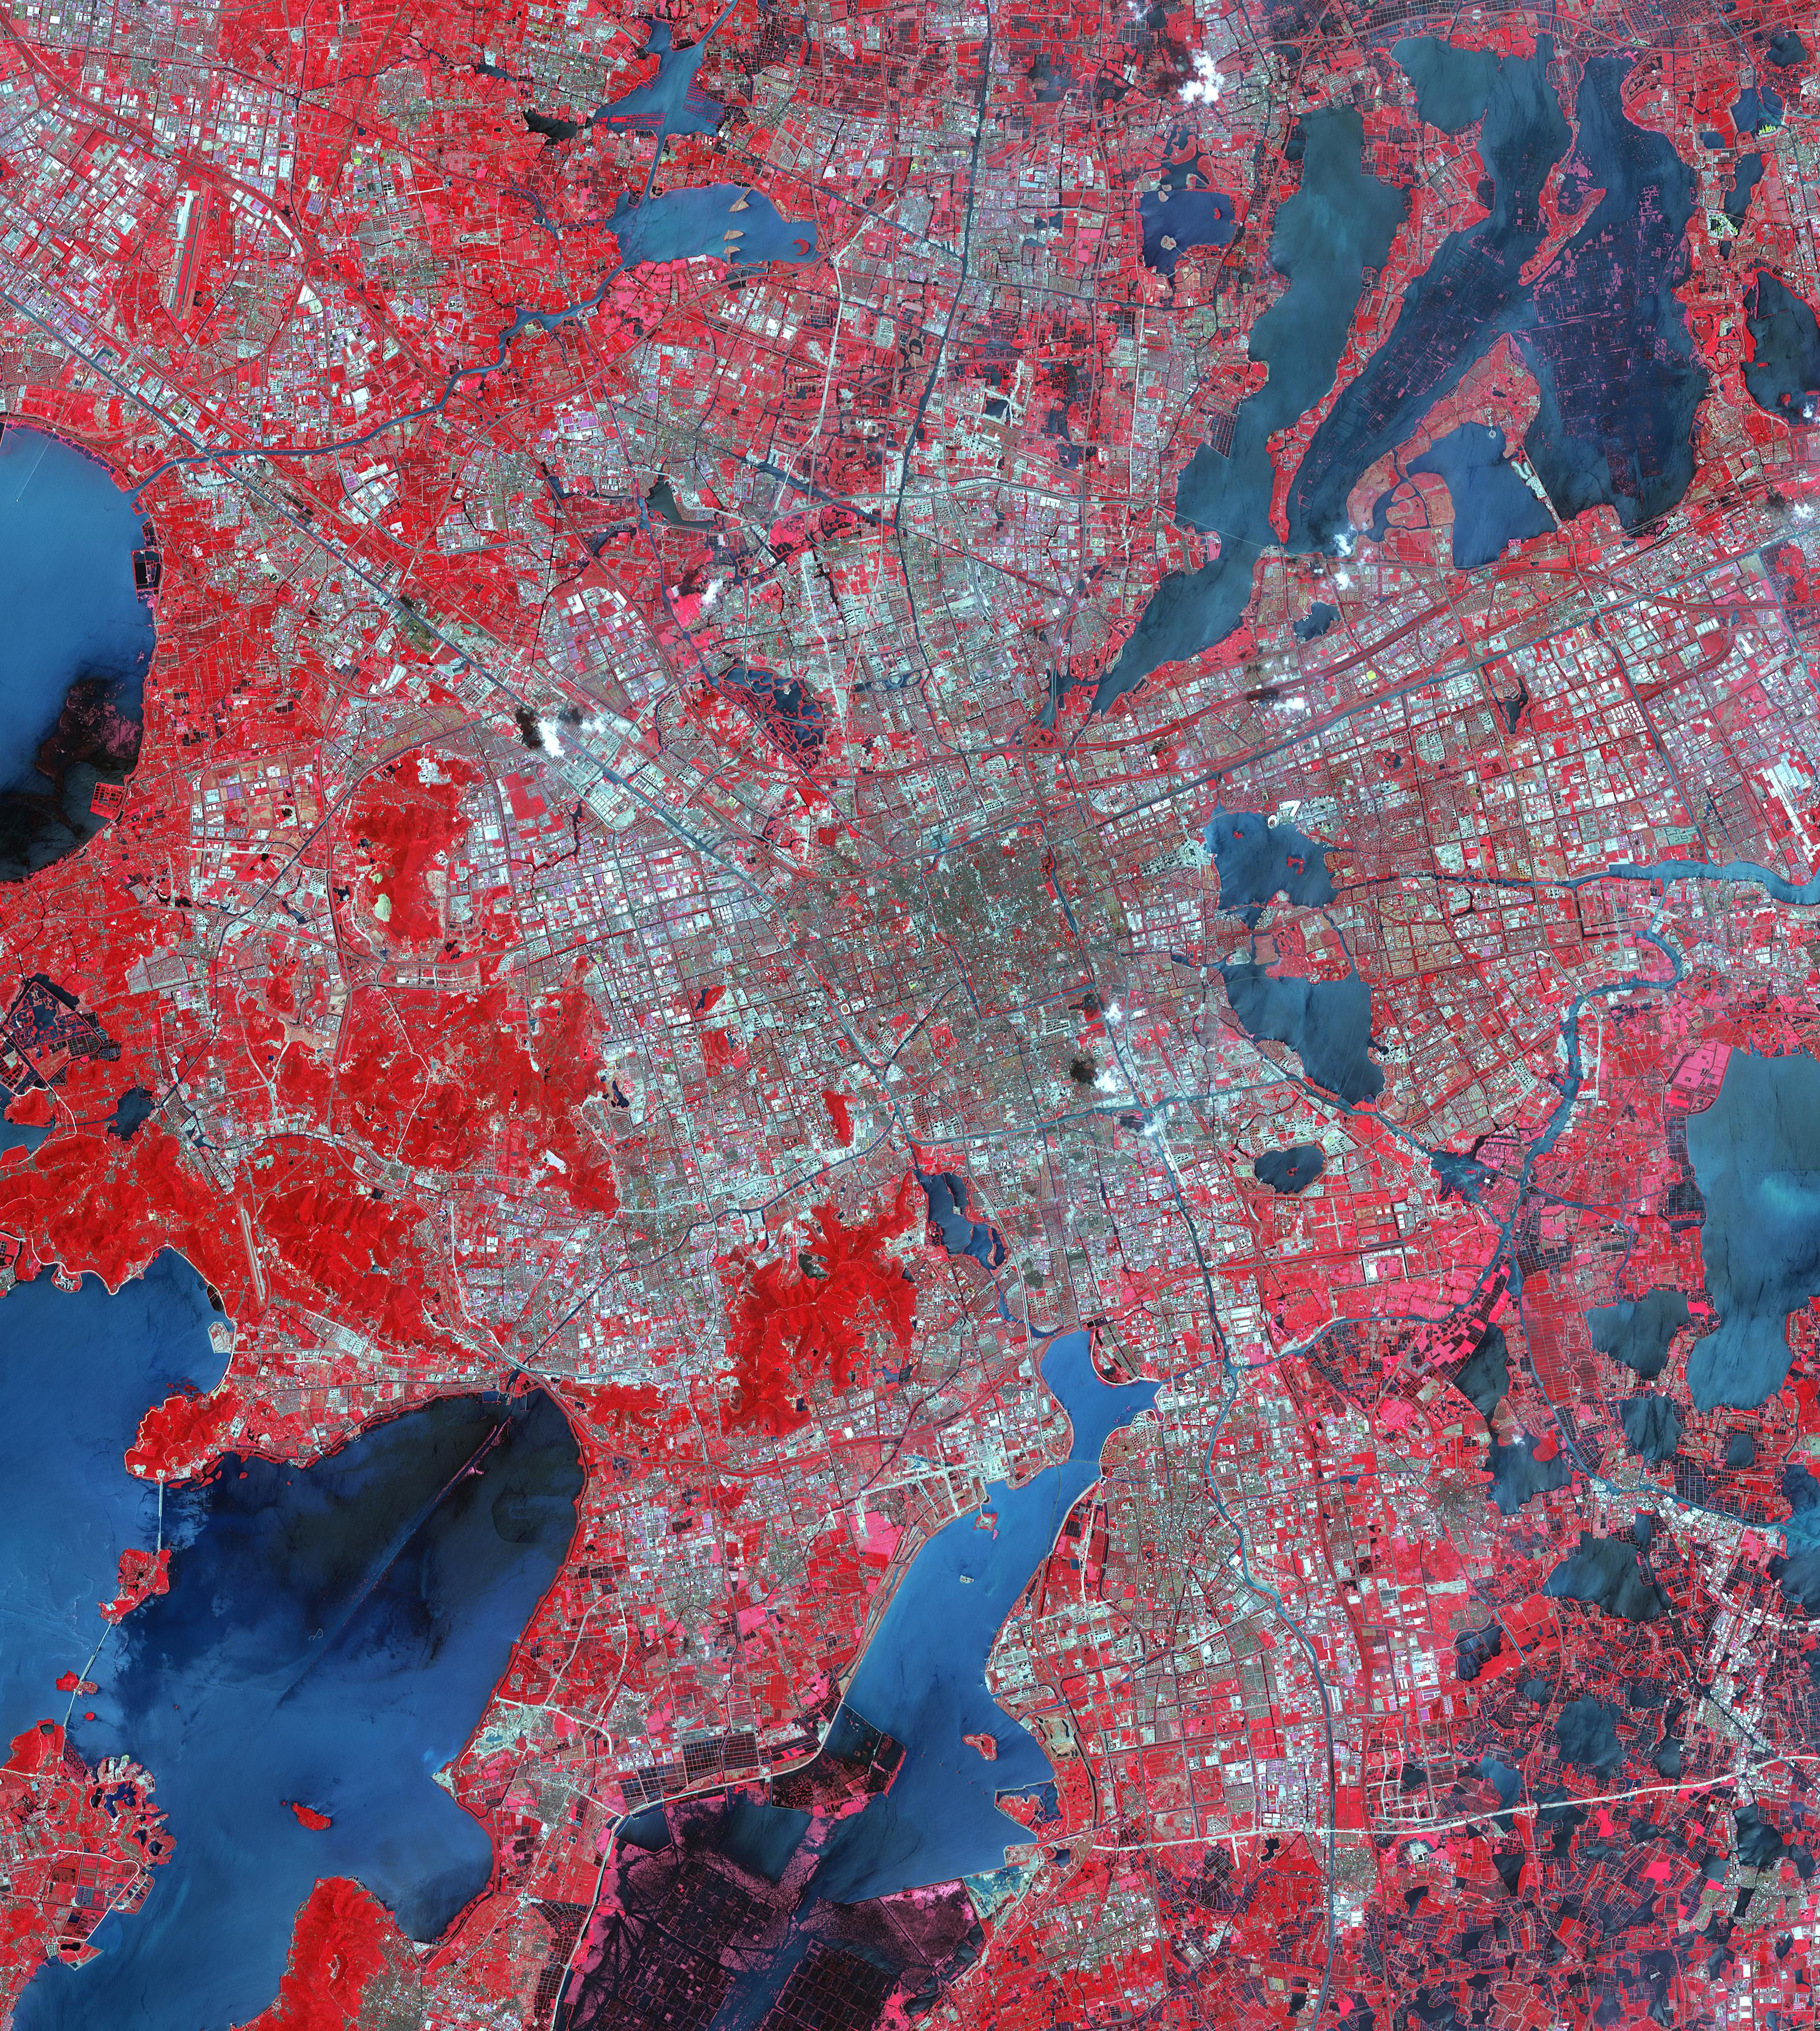

Suzhou, Jingsu, China

Suzhou is a major city located in southeastern Jiangsu Province of East China, about 100 km northwest of Shanghai. It is a major economic center and focal point of trade and commerce. The city is situated on the lower reaches of the Yangtze River and the shores of Lake Tai. Founded in 514 BCE, Suzhou has over 2,500 years of history, with an abundant display of relics and sites of historical interest. Since major economic reforms began in 1978, Suzhou has become one of the fastest growing major cities in the world. The population has grown from 0.9 million in 1990, 2.2 million in 2000, 4.1 million in 2010, to 5.3 million in 2017. The Landsat TM image was acquired August 4, 1984, and the Aster image was acquired August 2, 2015. The images cover an area of 48 by 53 km, and are located at 31.2 degrees north, 120.4 degrees east.

With its 14 spectral bands from the visible to the thermal infrared wavelength region and its high spatial resolution of 15 to 90 meters (about 50 to 300 feet), ASTER images Earth to map and monitor the changing surface of our planet. ASTER is one of five Earth-observing instruments launched Dec. 18, 1999, on Terra. The instrument was built by Japan’s Ministry of Economy, Trade and Industry. A joint U.S./Japan science team is responsible for validation and calibration of the instrument and data products.

The broad spectral coverage and high spectral resolution of ASTER provides scientists in numerous disciplines with critical information for surface mapping and monitoring of dynamic conditions and temporal change. Example applications are: monitoring glacial advances and retreats; monitoring potentially active volcanoes; identifying crop stress; determining cloud morphology and physical properties; wetlands evaluation; thermal pollution monitoring; coral reef degradation; surface temperature mapping of soils and geology; and measuring surface heat balance.

The U.S. science team is located at NASA’s Jet Propulsion Laboratory, Pasadena, Calif. The Terra mission is part of NASA’s Science Mission Directorate, Washington, D.C.

Credit: NASA/METI/AIST/Japan Space Systems, and U.S./Japan ASTER Science Team